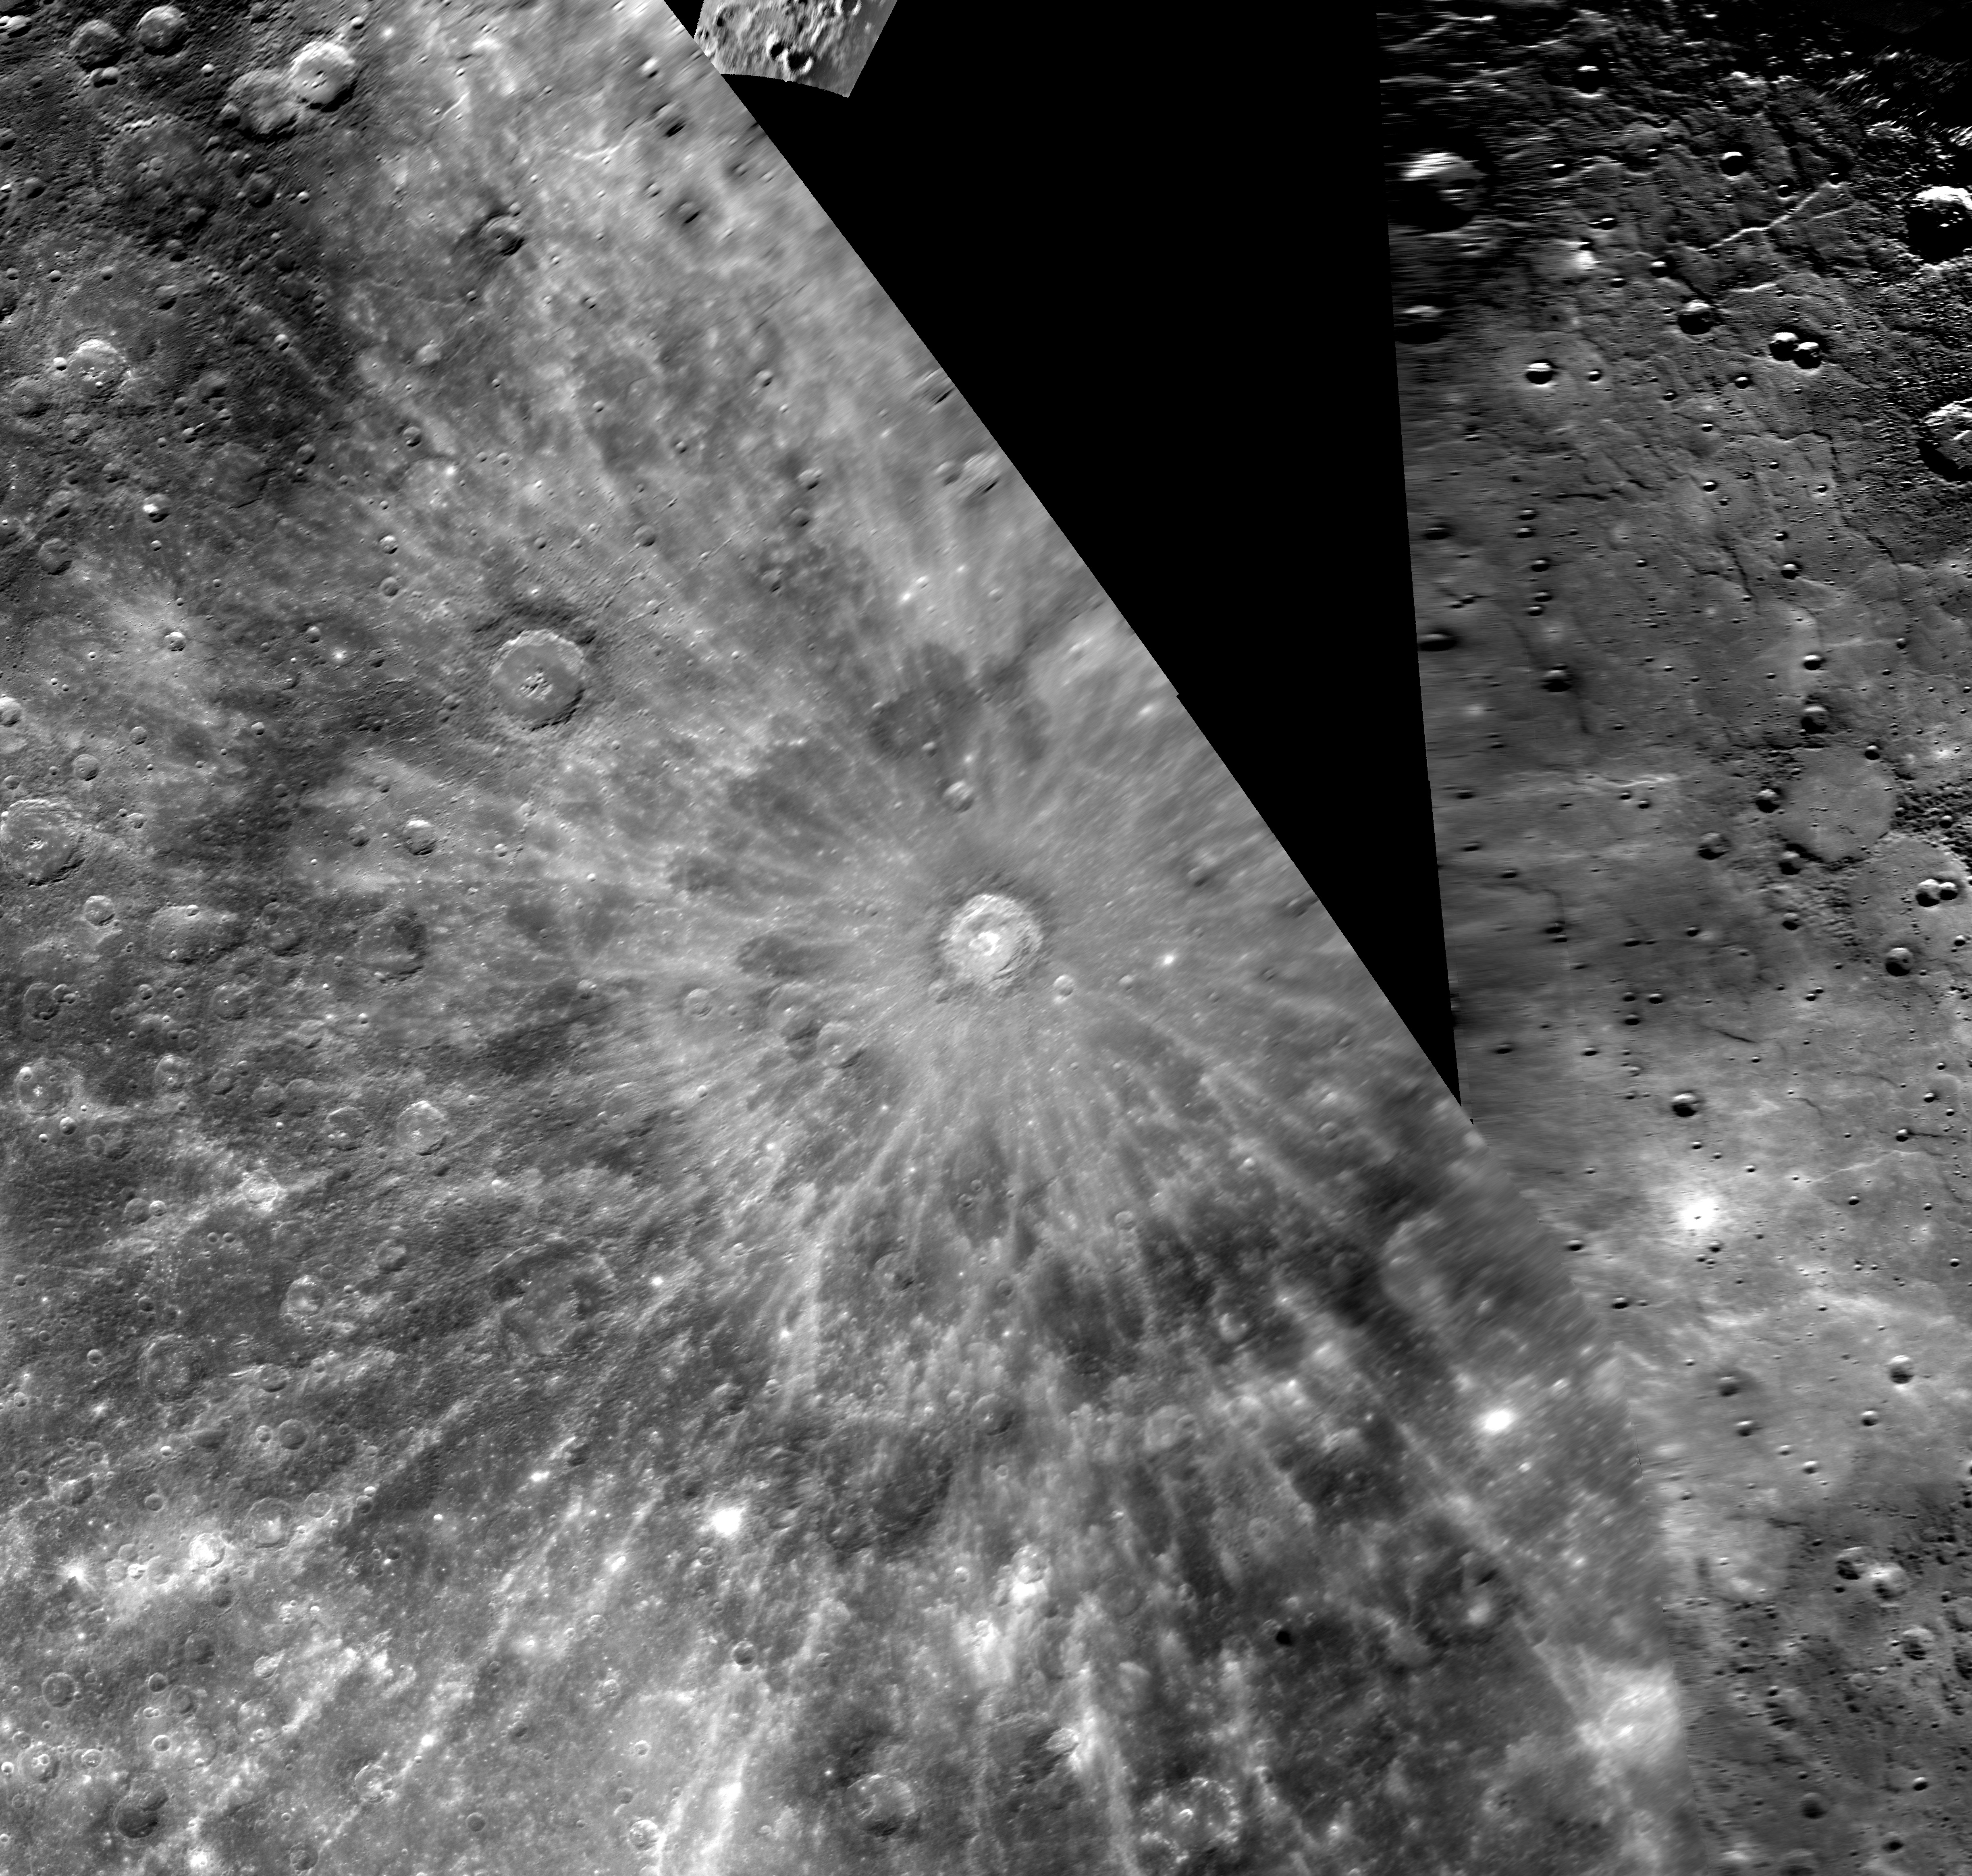

Hokusai Paints a Wave of Rays

Pictured above is an impact crater first imaged during Mercury flyby 2 and drawing scientific attention because of its extensive system of rays, which extend over a thousand kilometers across the planet. The International Astronomical Union (IAU) recently approved the name Hokusai for this spectacular rayed crater. Hokusai is a prominent feature seen in Earth-based radar images of Mercury, and the name Hokusai was suggested by radar astronomer John K. Harmon. The crater’s name honors the Japanese painter, draftsman, and printmaker, Katsushika Hokusai (1760-1849). Hokusai is perhaps best known for the painting “Mount Fuji Seen Below a Wave at Kanagawa.”

Date Acquired: October 6, 2008
Instrument: Narrow Angle Camera (WAC) of the Mercury Dual Imaging System (MDIS)
Scale: The diameter of Hokusai is 95 kilometers (59 miles)
Projection: This image is a portion of the global Mercury mosaic. Shown here is a portion of that mosaic, at a resolution of 500 meters/pixel (0.3 miles/pixel) in polar reprojection, an image transformation often used to show high-latitude areas near the north or south poles.

These images are from MESSENGER, a NASA Discovery mission to conduct the first orbital study of the innermost planet, Mercury. For information regarding the use of images, see the MESSENGER image use policy.

Credit: NASA/Johns Hopkins University Applied Physics Laboratory/Carnegie Institution of Washington